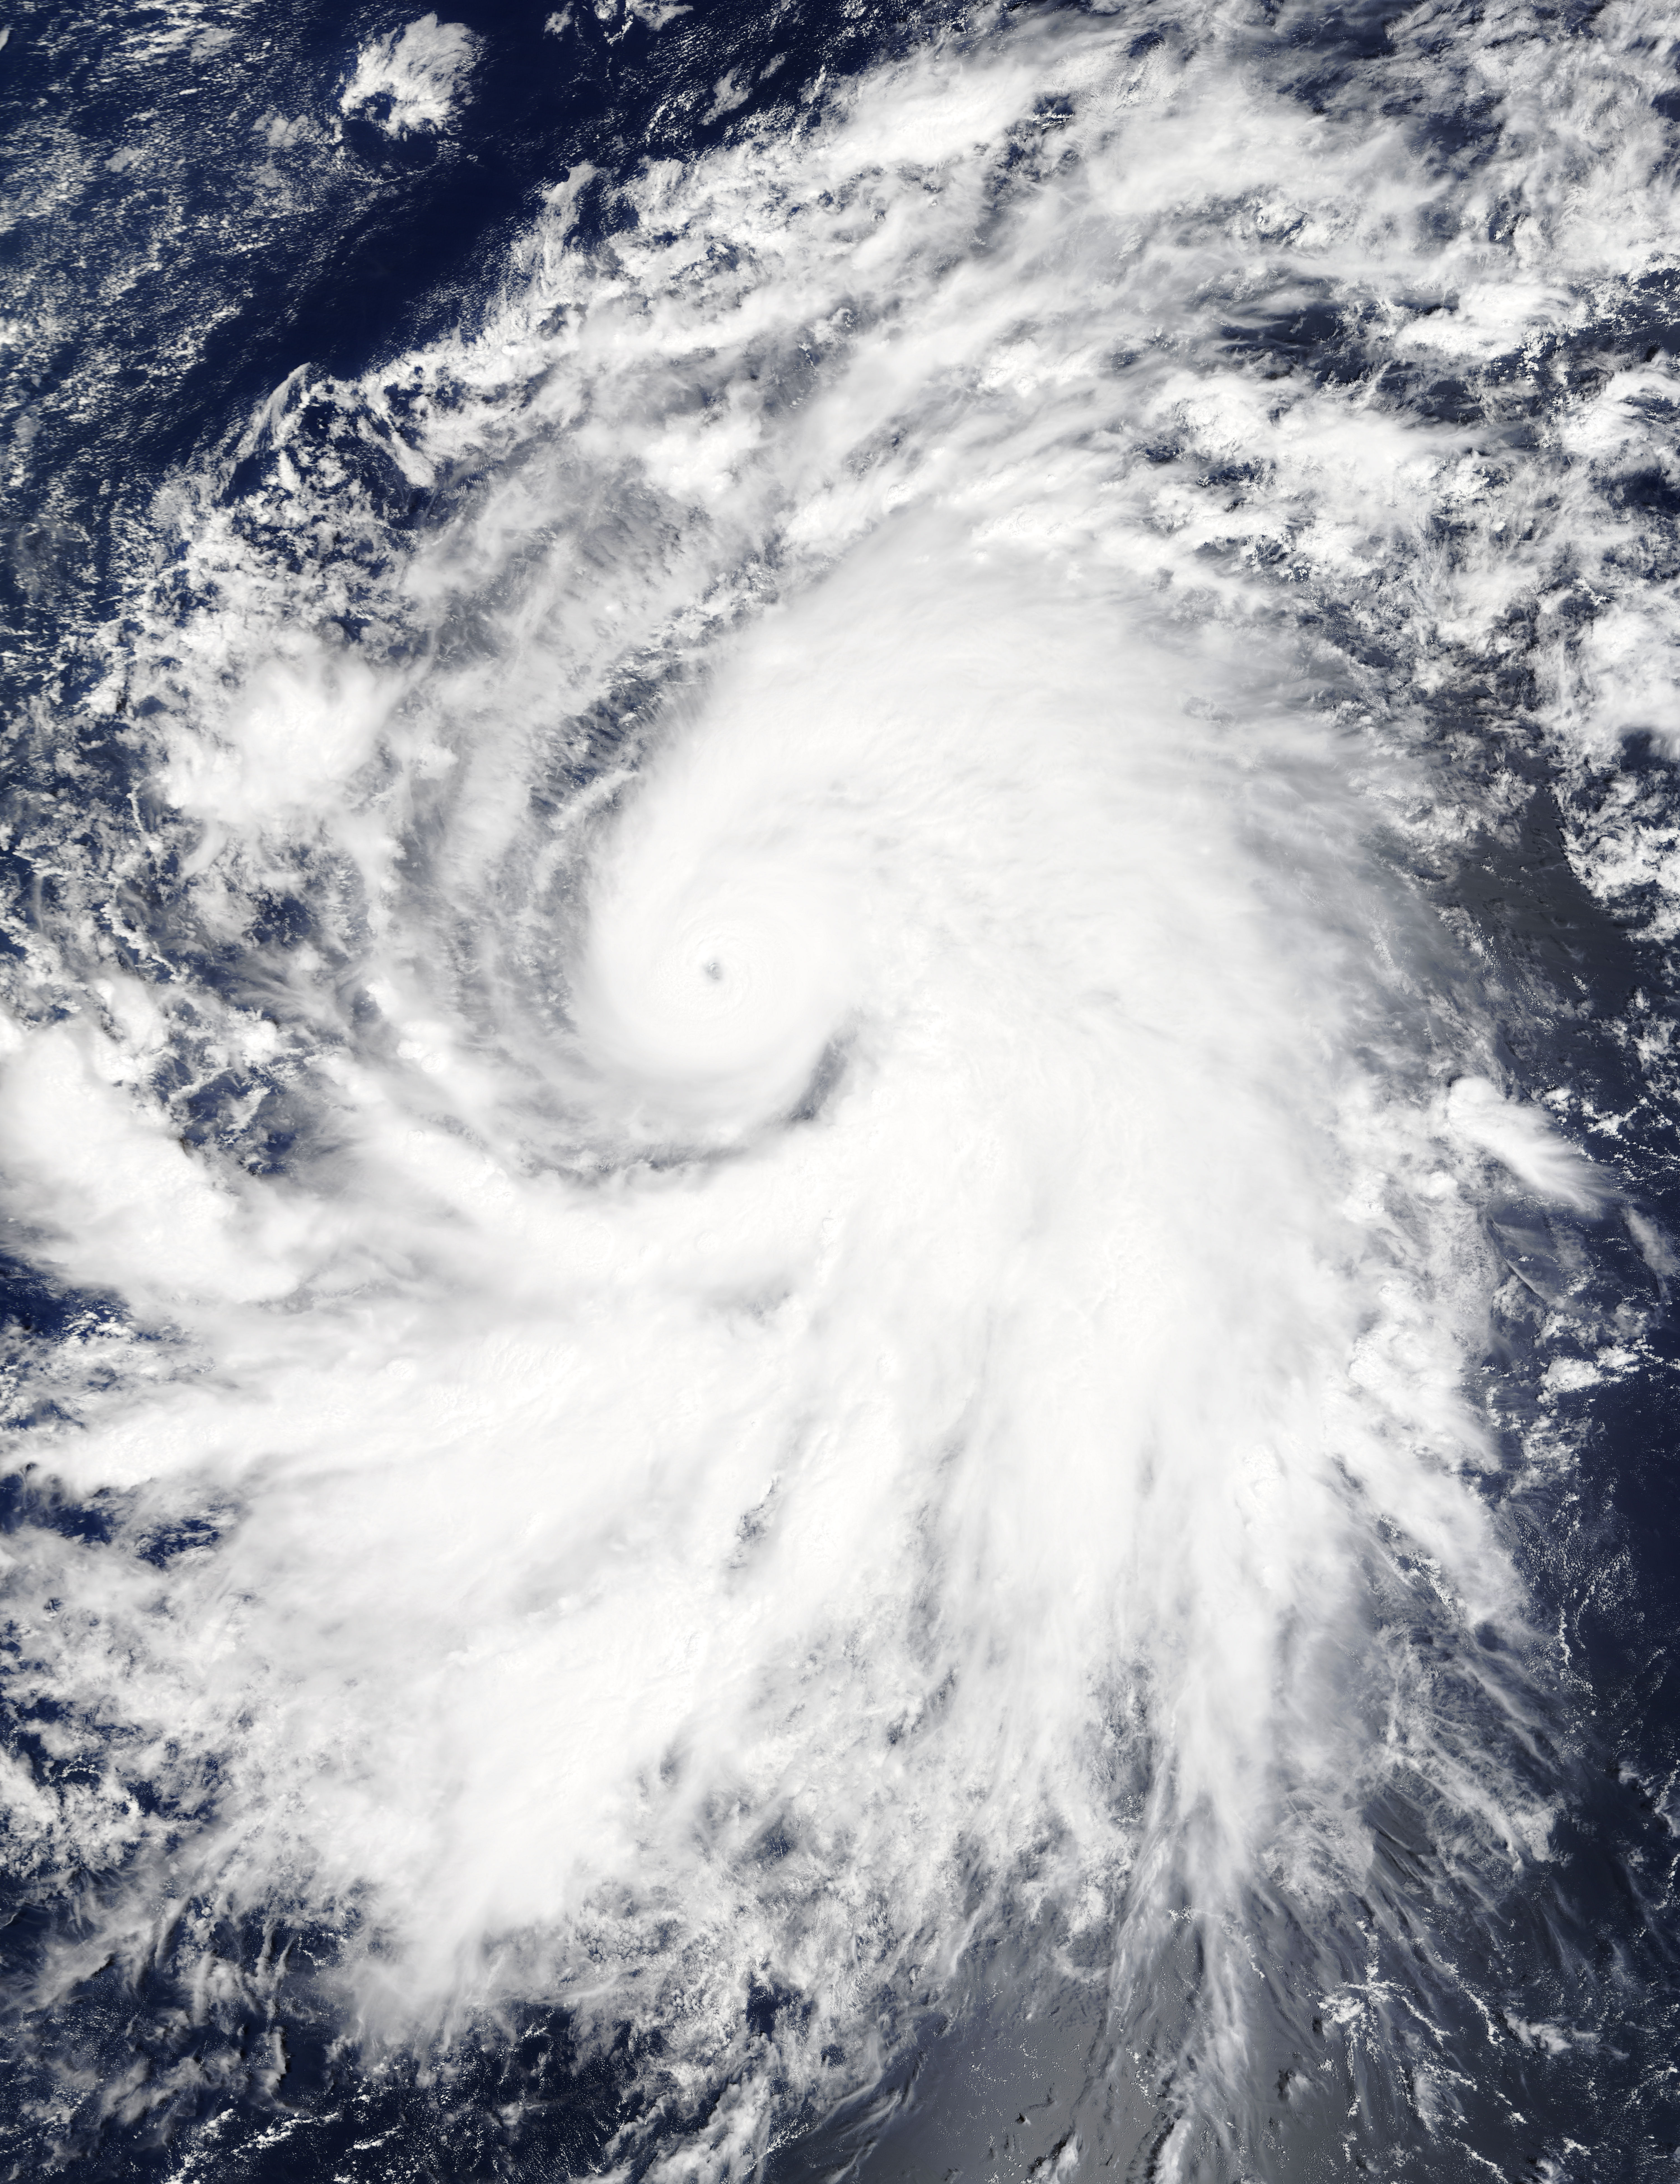

NASA Sees Hurricane Olaf Move into Central Pacific Ocean

On Oct. 19 at 19:35 UTC (3:35 p.m. EDT) the MODIS instrument aboard NASA's Terra satellite saw Hurricane Olaf moving into the central Pacific Ocean with a visible eye. Powerful thunderstorms circled the eye and extended in a thick band in the eastern quadrant from north to south. At 5 a.m. EDT (0900 UTC) on Oct. 20, Hurricane Olaf's center was located near latitude 10.3 north and longitude 140.4 west. That's about 1,175 miles (1,890 km) east-southeast of Hilo, Hawaii. Despite being so far from Hawaii and because Olaf is a powerful hurricane, large swells generated by Olaf will begin to arrive along east facing shores of the main Hawaiian Islands over the next couple of days. The CPHC said that resultant surf will be large...potentially life-threatening and damaging. Olaf is moving toward the west-northwest near 10 mph (17 kph) and the Central Pacific Hurricane Center (CPHC), who has taken over forecast responsibilities now that Olaf has crossed the 140 degree longitude line, expects Olaf to turn toward the west-northwest and then northwest by October 21. Maximum sustained winds are near 150 mph (240 kph). Olaf is a category four hurricane on the Saffir-Simpson Hurricane wind scale. Some additional strengthening is forecast on Tuesday, Oct. 20 and fluctuations in intensity are possible Tuesday night and Wednesday. The estimated minimum central pressure is 938 millibars. Olaf is expected to remain a major hurricane for the next couple of days and begin curving to the northeast and away from Hawaii by Friday, October 23.

Credit: NASA Goddard's MODIS Rapid Response Team